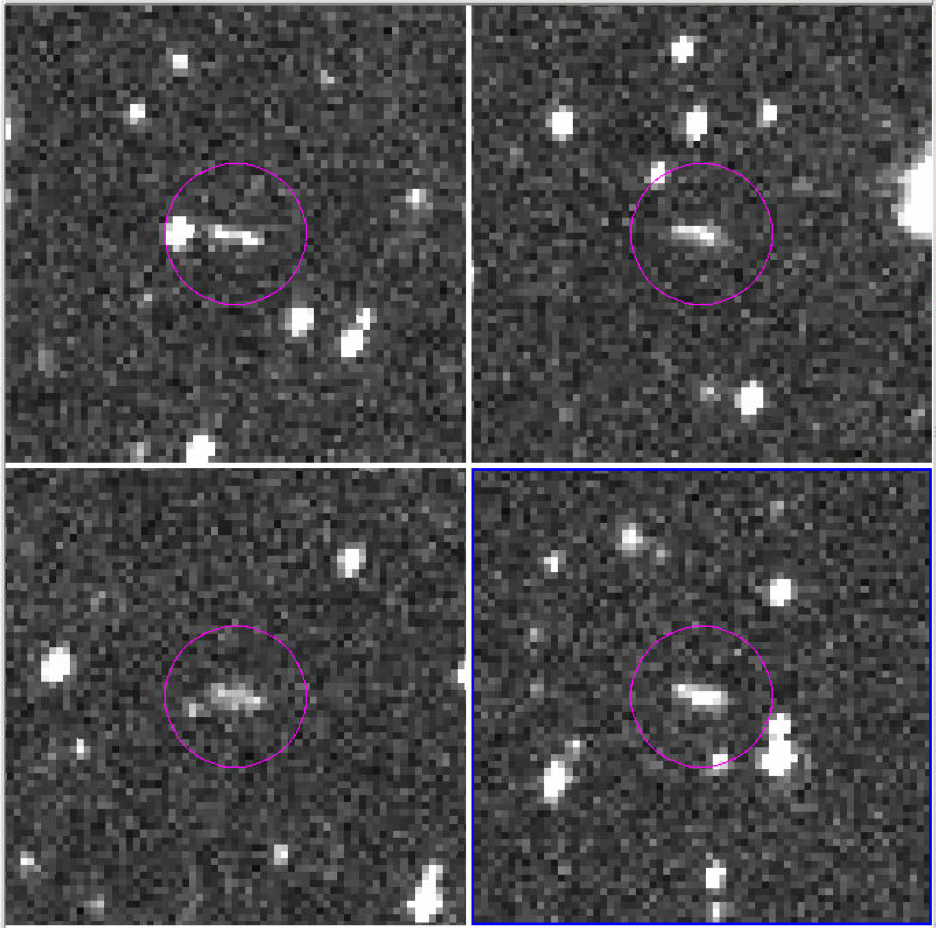

Asteroid 2018 LA

These are the discovery observations of asteroid 2018 LA from the Catalina Sky Survey, taken June 2, 2018. About eight hours after these images were taken, the asteroid entered Earth’s atmosphere (about 9:44 a.m. PDT, 12:44 p.m. EDT, 16:44 UTC, 6:44 p.m. local Botswana time), and disintegrated in the upper atmosphere near Botswana, Africa.

Credit: NASA/JPL-Caltech/CSS-Univ. of Arizona